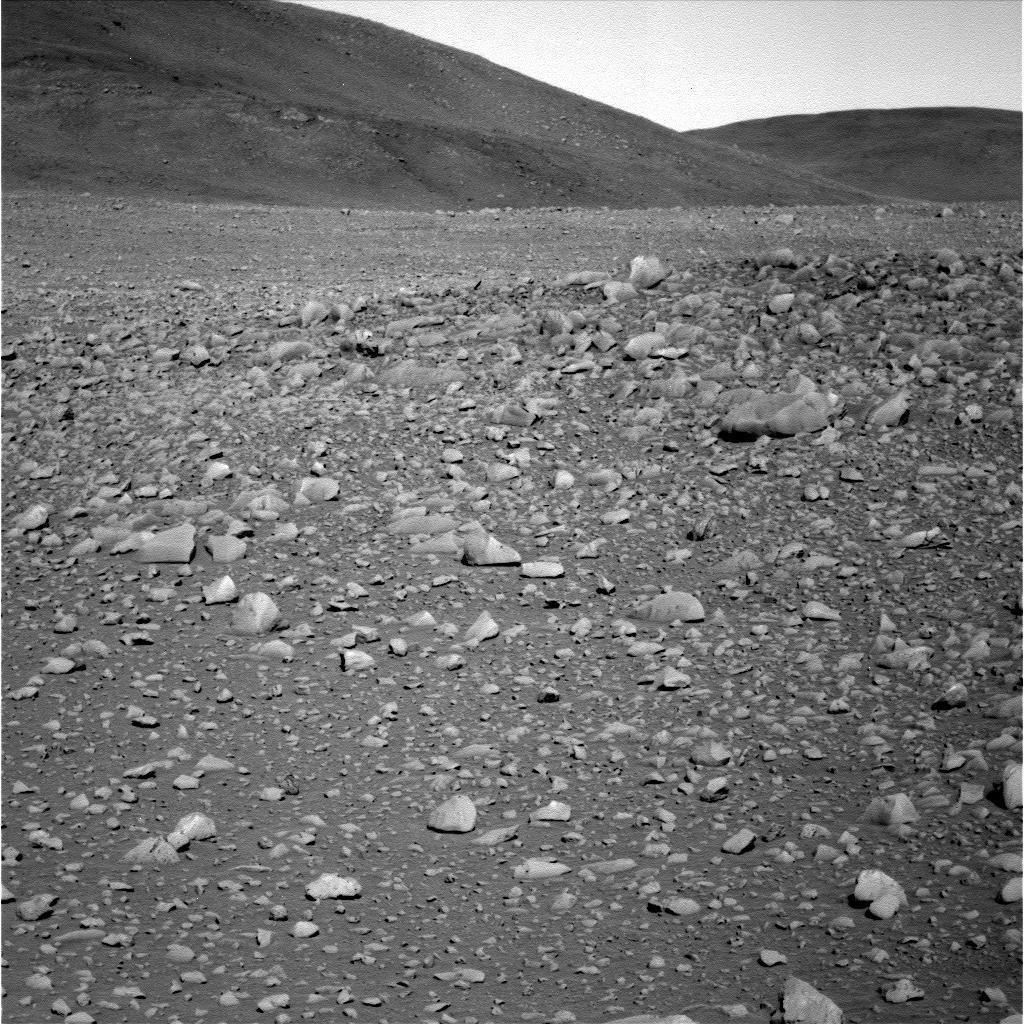

“Columbia” Boulders and Outcrop

Figure 1

This image from the panoramic camera on NASA’s Mars Exploration Rover Spirit shows a hillside portion of the “Columbia Hills.” Scientists are interested in investigating the large boulders and rock outcrop seen on the hillside, as they may reveal clues about how these hills formed. This image was taken approximately 0.4 kilometers (0.25 miles) away from the base of the hills on sol 146 (May 31, 2004).

For related images, see PIA06010 and PIA06012.

Credit: NASA/JPL/Cornell